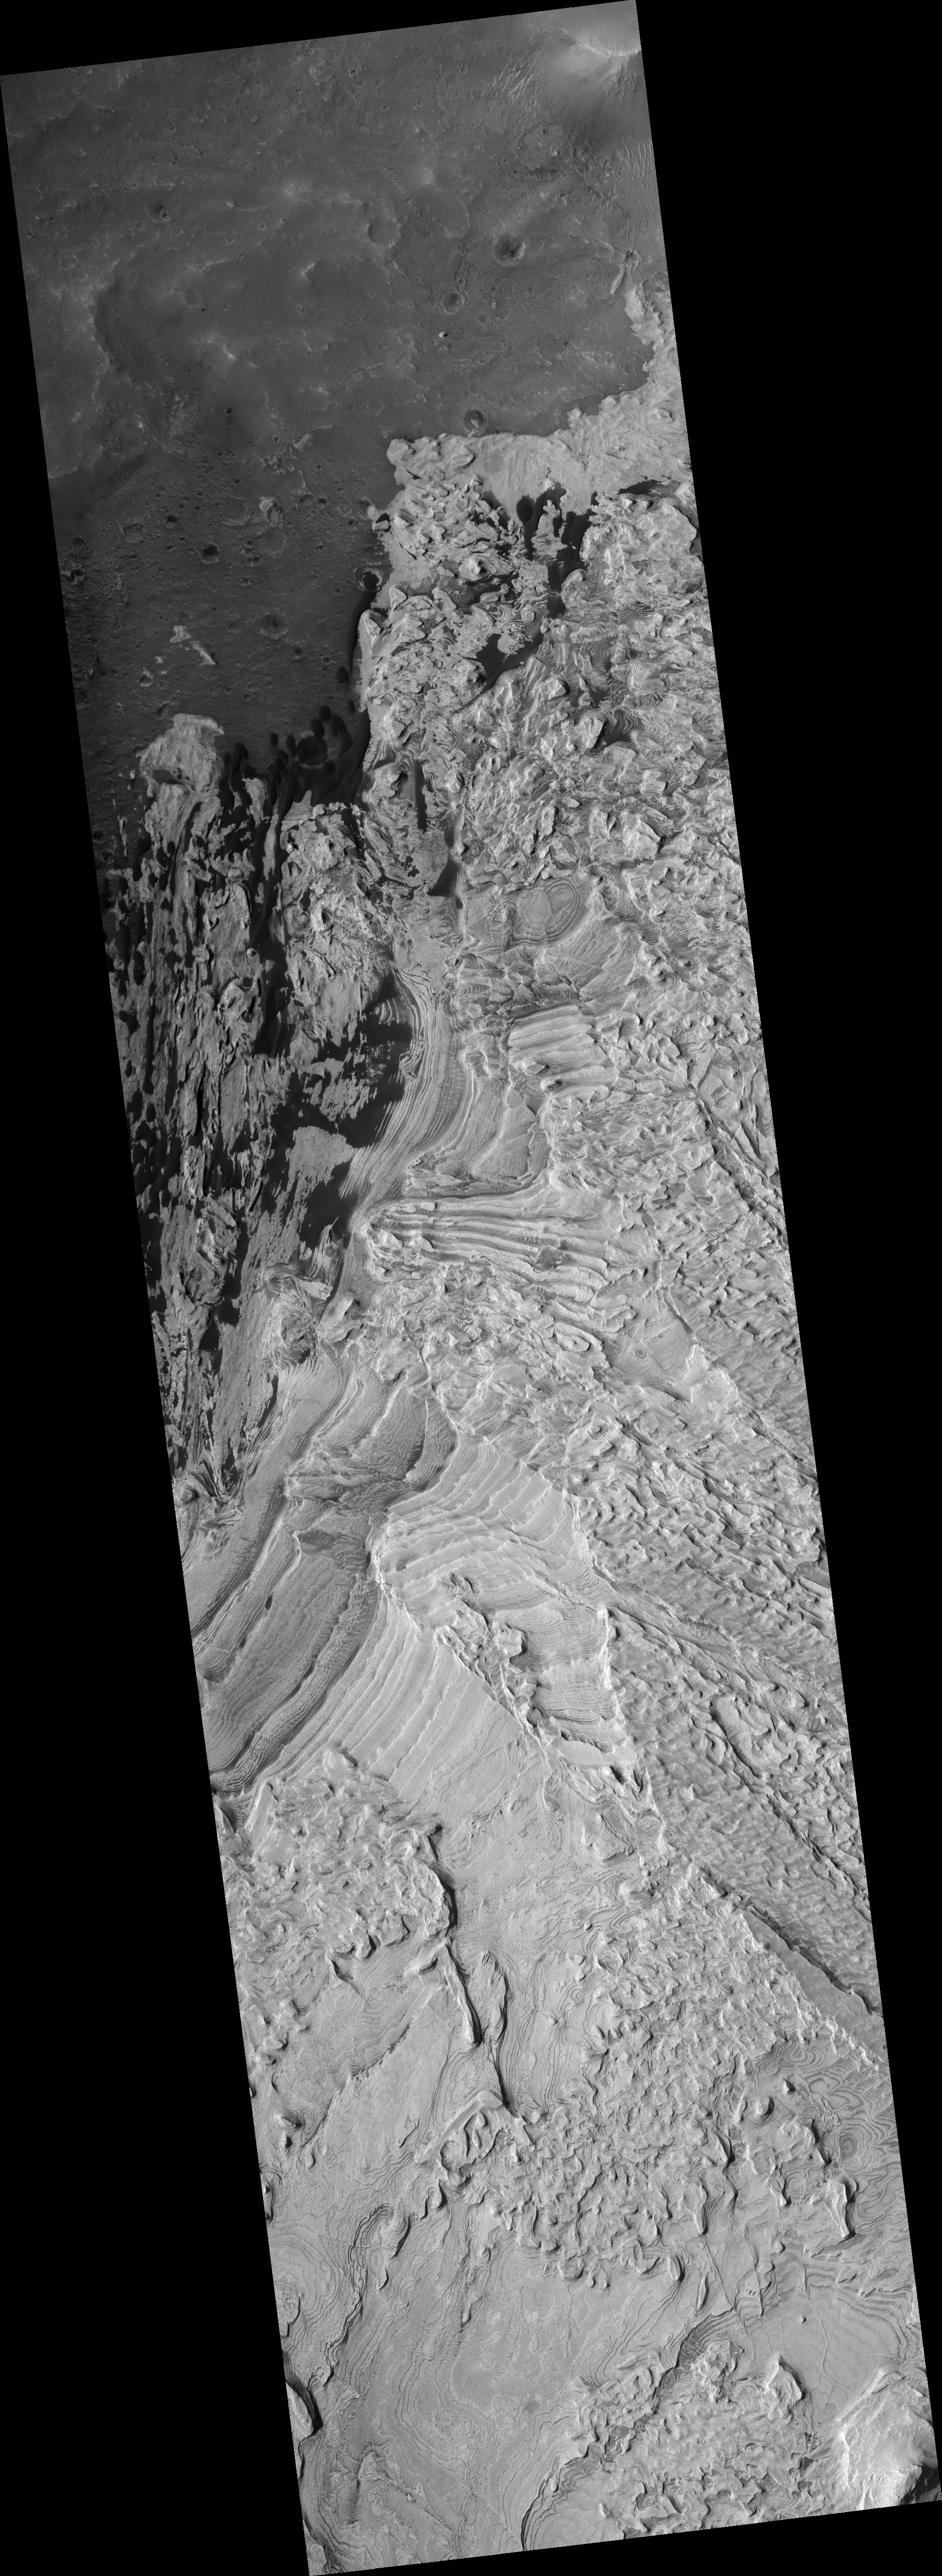

Layers in Becquerel Crater

The layers shown in this HiRISE image formed by loose sediment accumulating within Becquerel crater. The layers are interesting in that there are repeated cycles of thick and thin layers. These cyclic changes in layer thickness shows that some environmental conditions varied in a repeated way as each subsequent layer was deposited. These variations may be due to annual climate cycles and/or a cyclic variability in the source of the sediment. Most layers are parallel to each other, indicating that deposition occurred by material settling onto the surface. A few layers are cross-bedded, meaning that they are not parallel to the older or younger layers. Cross-bedding indicates that at the time that the layers were deposited, the sediment was transported along the ground surface by wind or water.

Image PSP_001546_2015 was taken by the High Resolution Imaging Science Experiment (HiRISE) camera onboard the Mars Reconnaissance Orbiter spacecraft on November 24, 2006. The complete image is centered at 21.4 degrees latitude, 351.9 degrees East longitude. The range to the target site was 284.1 km (177.6 miles). At this distance the image scale is 28.4 cm/pixel (with 1 x 1 binning) so objects ~85 cm across are resolved. The image shown here has been map-projected to 25 cm/pixel and north is up. The image was taken at a local Mars time of 3:27 PM and the scene is illuminated from the west with a solar incidence angle of 49 degrees, thus the sun was about 41 degrees above the horizon. At a solar longitude of 140.4 degrees, the season on Mars is Northern Summer.

NASA’s Jet Propulsion Laboratory, a division of the California Institute of Technology in Pasadena, manages the Mars Reconnaissance Orbiter for NASA’s Science Mission Directorate, Washington. Lockheed Martin Space Systems, Denver, is the prime contractor for the project and built the spacecraft. The High Resolution Imaging Science Experiment is operated by the University of Arizona, Tucson, and the instrument was built by Ball Aerospace and Technology Corp., Boulder, Colo.

Credit: NASA/JPL/Univ. of Arizona